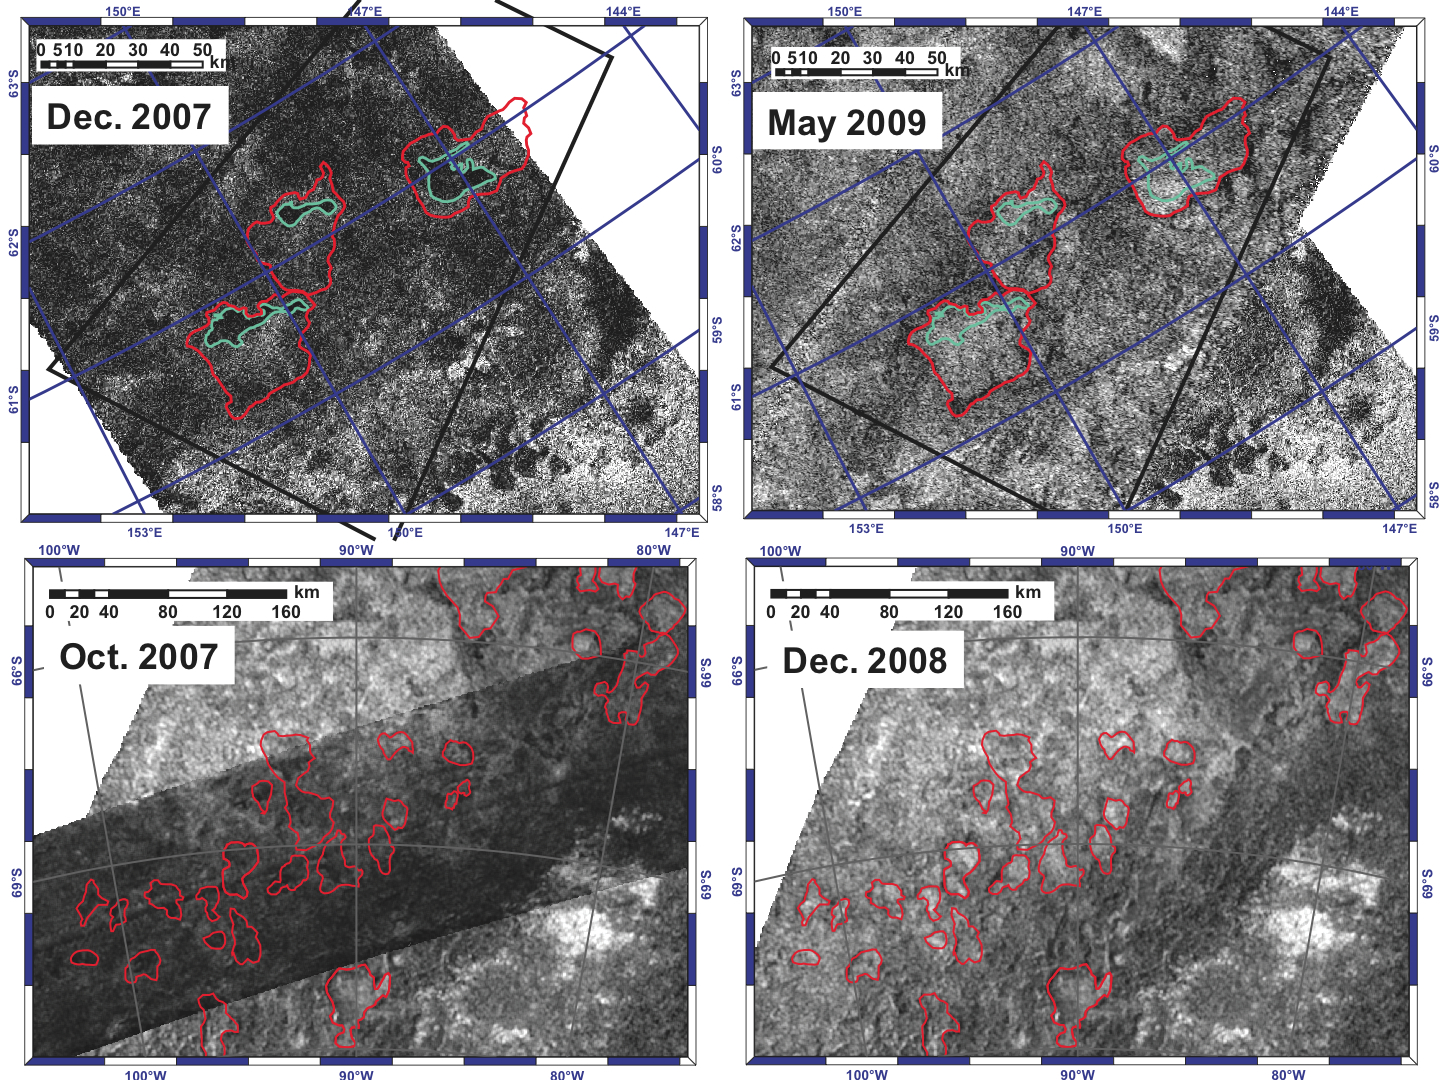

Disappearing Lakes

These photos show disappearing lakes in before-and-after comparisons of two areas in the southern hemisphere of Saturn’s moon Titan. The Synthetic Aperture Radar instrument aboard the Cassini spacecraft allowed scientists to bounce radar beams off the surface of the moon and create images.

In the top left image, obtained in December 2007, the areas in the blue outlines are darker than the surrounding areas, indicating lakes inferred to be filled with liquid ethane and methane. This area corresponds to the right-most area highlighted in red on PIA12280, the composite image of Titan’s south pole.

In the top right picture, obtained in May 2009, the dark-light contrast disappears between the areas inside of the blue borders and those outside. This indicates the lakes have disappeared. The red outlines show the larger empty lakebeds.

In the bottom left image, the dark band indicates the radar image obtained in October 2007, where scientists inferred liquid-filled lakes in the lower left part of the swath. There are several shapes outlined in red that are darker in contrast to their backgrounds. The October 2007 swath is laid on top of the lighter-gray December 2008 image to create a mosaic of the larger area, which corresponds to the left-most area highlighted in red on PIA12280, the composite image of Titan’s south pole.

In the bottom right image, obtained on December 2008, the contrast between the dark liquid lakes and the dry background disappears. As in the top left and right images, the change in contrast indicates that the lakes have disappeared.

Scientists believe the liquid evaporated out of the lakes during the end of southern hemisphere summer. The lakes pictured measure tens of kilometers (tens of miles) across their widest parts and are unnamed.

These images were presented by Alexander G. Hayes at the Division for Planetary Sciences meeting of the American Astronomical Society on Oct. 6, 2009.

The Cassini-Huygens mission is a cooperative project of NASA, the European Space Agency and the Italian Space Agency. The Jet Propulsion Laboratory, a division of the California Institute of Technology in Pasadena, Calif. manages the mission for NASA’s Science Mission Directorate, Washington, D.C.

Credit: NASA/JPL-Caltech/ASI